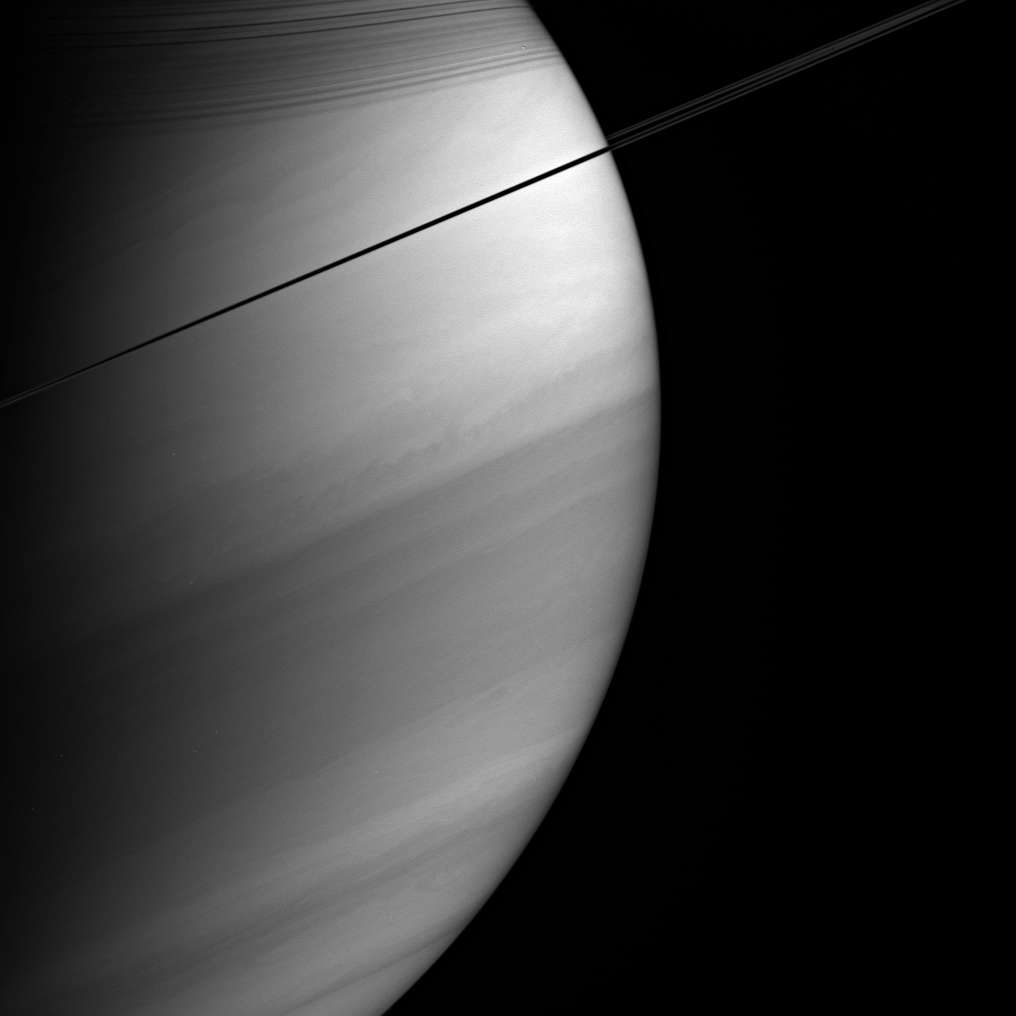

Southern Face of Saturn

Viewed nearly edge-on, Saturn’s rings appear dark and pencil-thin against the backdrop of the planet’s swirling clouds.

Notable here are the shadows cast by the rings onto the northern hemisphere, as well as details of the banded atmosphere, such as the bright equatorial region.

The image was taken with the Cassini spacecraft wide-angle camera on Feb. 18, 2005, at a distance of approximately 1.2 million kilometers (746,000 miles) from Saturn through a filter sensitive to wavelengths of infrared light centered at 727 nanometers, where gaseous methane absorbs. The image scale is 67 kilometers (42 miles) per pixel.

The Cassini-Huygens mission is a cooperative project of NASA, the European Space Agency and the Italian Space Agency. The Jet Propulsion Laboratory, a division of the California Institute of Technology in Pasadena, manages the mission for NASA’s Science Mission Directorate, Washington, D.C. The Cassini orbiter and its two onboard cameras were designed, developed and assembled at JPL. The imaging team is based at the Space Science Institute, Boulder, Colo.

Credit: NASA/JPL/Space Science Institute